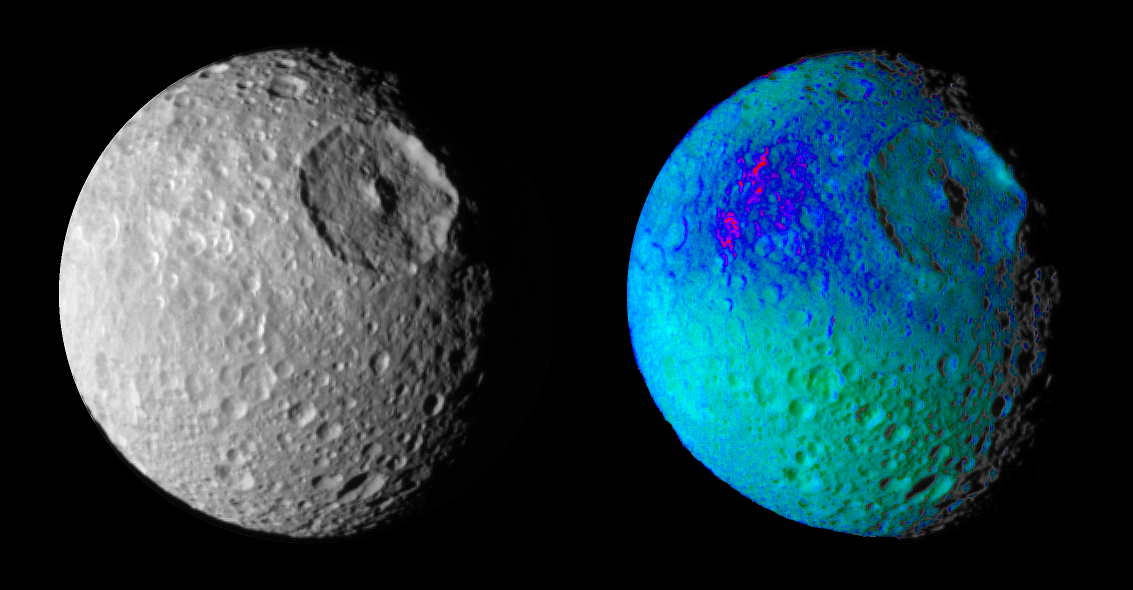

Mimas Showing False Colors #1

False color images of Saturn’s moon, Mimas, reveal variation in either the composition or texture across its surface.

During its approach to Mimas on Aug. 2, 2005, the Cassini spacecraft narrow-angle camera obtained multi-spectral views of the moon from a range of 228,000 kilometers (142,500 miles).

The image at the left is a narrow angle clear-filter image, which was separately processed to enhance the contrast in brightness and sharpness of visible features. The image at the right is a color composite of narrow-angle ultraviolet, green, infrared and clear filter images, which have been specially processed to accentuate subtle changes in the spectral properties of Mimas’ surface materials. To create this view, three color images (ultraviolet, green and infrared) were combined into a single black and white picture that isolates and maps regional color differences. This “color map” was then superimposed over the clear-filter image at the left.

The combination of color map and brightness image shows how the color differences across the Mimas surface materials are tied to geological features. Shades of blue and violet in the image at the right are used to identify surface materials that are bluer in color and have a weaker infrared brightness than average Mimas materials, which are represented by green.

Herschel crater, a 140-kilometer-wide (88-mile) impact feature with a prominent central peak, is visible in the upper right of each image. The unusual bluer materials are seen to broadly surround Herschel crater. However, the bluer material is not uniformly distributed in and around the crater. Instead, it appears to be concentrated on the outside of the crater and more to the west than to the north or south. The origin of the color differences is not yet understood. It may represent ejecta material that was excavated from inside Mimas when the Herschel impact occurred. The bluer color of these materials may be caused by subtle differences in the surface composition or the sizes of grains making up the icy soil.

The images were obtained when the Cassini spacecraft was above 25 degrees south, 134 degrees west latitude and longitude. The Sun-Mimas-spacecraft angle was 45 degrees and north is at the top.

The Cassini-Huygens mission is a cooperative project of NASA, the European Space Agency and the Italian Space Agency. The Jet Propulsion Laboratory, a division of the California Institute of Technology in Pasadena, manages the mission for NASA’s Science Mission Directorate, Washington, D.C. The Cassini orbiter and its two onboard cameras were designed, developed and assembled at JPL. The imaging operations center is based at the Space Science Institute in Boulder, Colo.

Credit: NASA/JPL/Space Science Institute